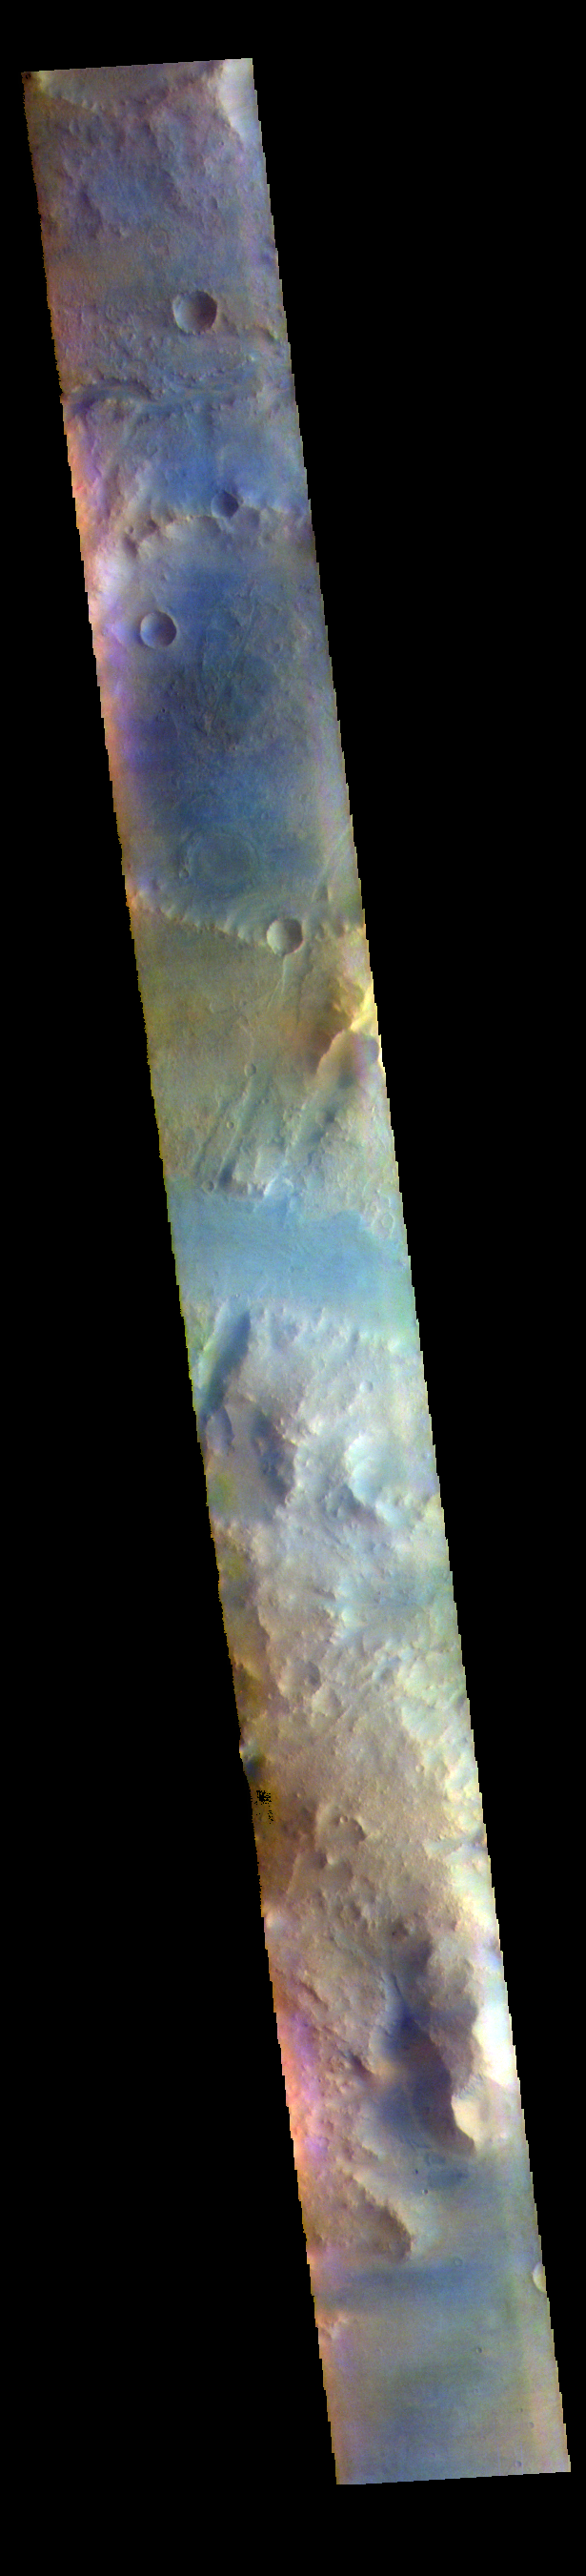

Terra Sabaea – False Color

The THEMIS VIS camera contains 5 filters. The data from different filters can be combined in multiple ways to create a false color image. These false color images may reveal subtle variations of the surface not easily identified in a single band image. Today’s false color image shows part of Terra Sabaea.

The THEMIS VIS camera is capable of capturing color images of the Martian surface using five different color filters. In this mode of operation, the spatial resolution and coverage of the image must be reduced to accommodate the additional data volume produced from using multiple filters. To make a color image, three of the five filter images (each in grayscale) are selected. Each is contrast enhanced and then converted to a red, green, or blue intensity image. These three images are then combined to produce a full color, single image. Because the THEMIS color filters don’t span the full range of colors seen by the human eye, a color THEMIS image does not represent true color. Also, because each single-filter image is contrast enhanced before inclusion in the three-color image, the apparent color variation of the scene is exaggerated. Nevertheless, the color variation that does appear is representative of some change in color, however subtle, in the actual scene. Note that the long edges of THEMIS color images typically contain color artifacts that do not represent surface variation.

Credit: NASA/JPL-Caltech/ASU